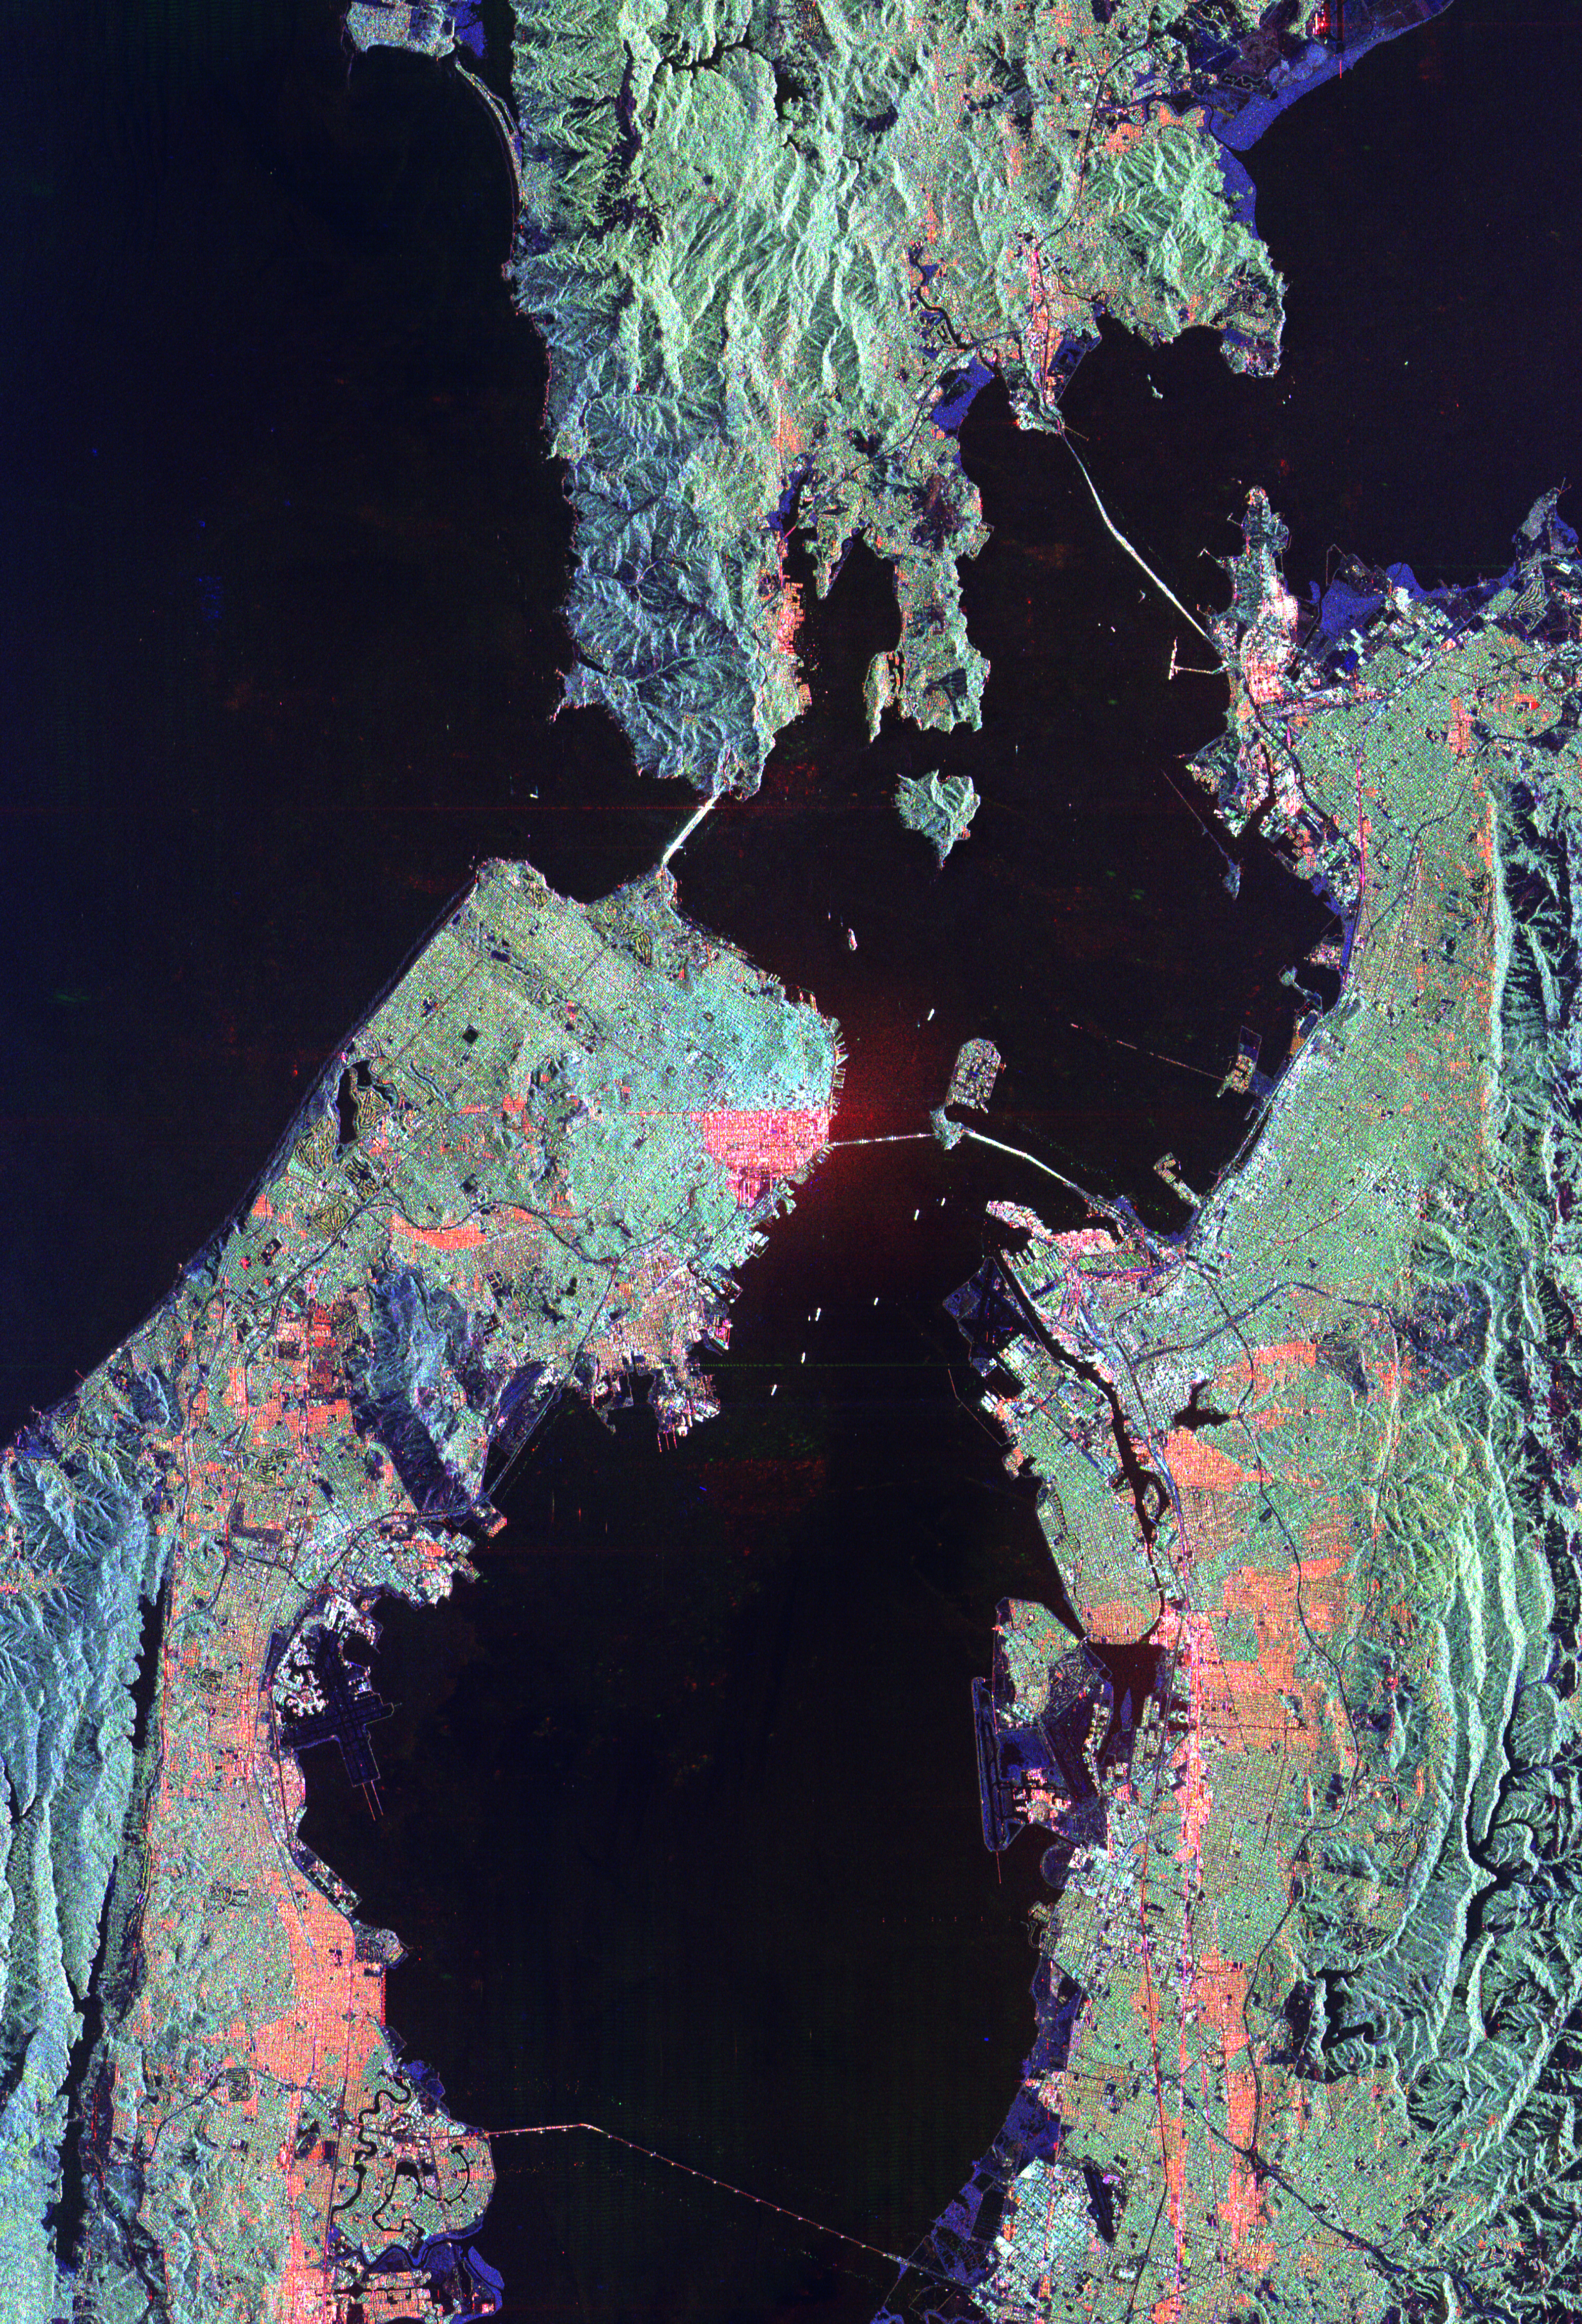

Space Radar Image of San Francisco, California

This image of San Francisco, California shows how the radar distinguishes between densely populated urban areas and nearby areas that are relatively unsettled. Downtown San Francisco is at the center and the city of Oakland is at the right across the San Francisco Bay. Some city areas, such as the South of Market, called the SOMA district in San Francisco, appear bright red due to the alignment of streets and buildings to the incoming radar beam. Various bridges in the area are also visible including the Golden Gate Bridge (left center) at the opening of San Francisco Bay, the Bay Bridge (right center) connecting San Francisco and Oakland, and the San Mateo Bridge (bottom center). All the dark areas on the image are relatively smooth water: the Pacific Ocean to the left, San Francisco Bay in the center, and various reservoirs. Two major faults bounding the San Francisco-Oakland urban areas are visible on this image. The San Andreas fault, on the San Francisco peninsula, is seen in the lower left of the image. The fault trace is the straight feature filled with linear reservoirs which appear dark. The Hayward fault is the straight feature on the right side of the image between the urban areas and the hillier terrain to the east. The image is about 42 kilometers by 58 kilometers (26 miles by 36 miles) with north toward the upper right. This area is centered at 37.83 degrees north latitude, 122.38 degrees east longitude.

The image was acquired by the Spaceborne Imaging Radar-C/X-band Synthetic Aperture (SIR-C/X-SAR) imaging radar when it flew aboard the space shuttle Endeavour on October 3, 1994. SIR-C/X-SAR, a joint mission of the German, Italian and the United States space agencies, is part of NASA’s Mission to Planet Earth.

Credit: NASA/JPL